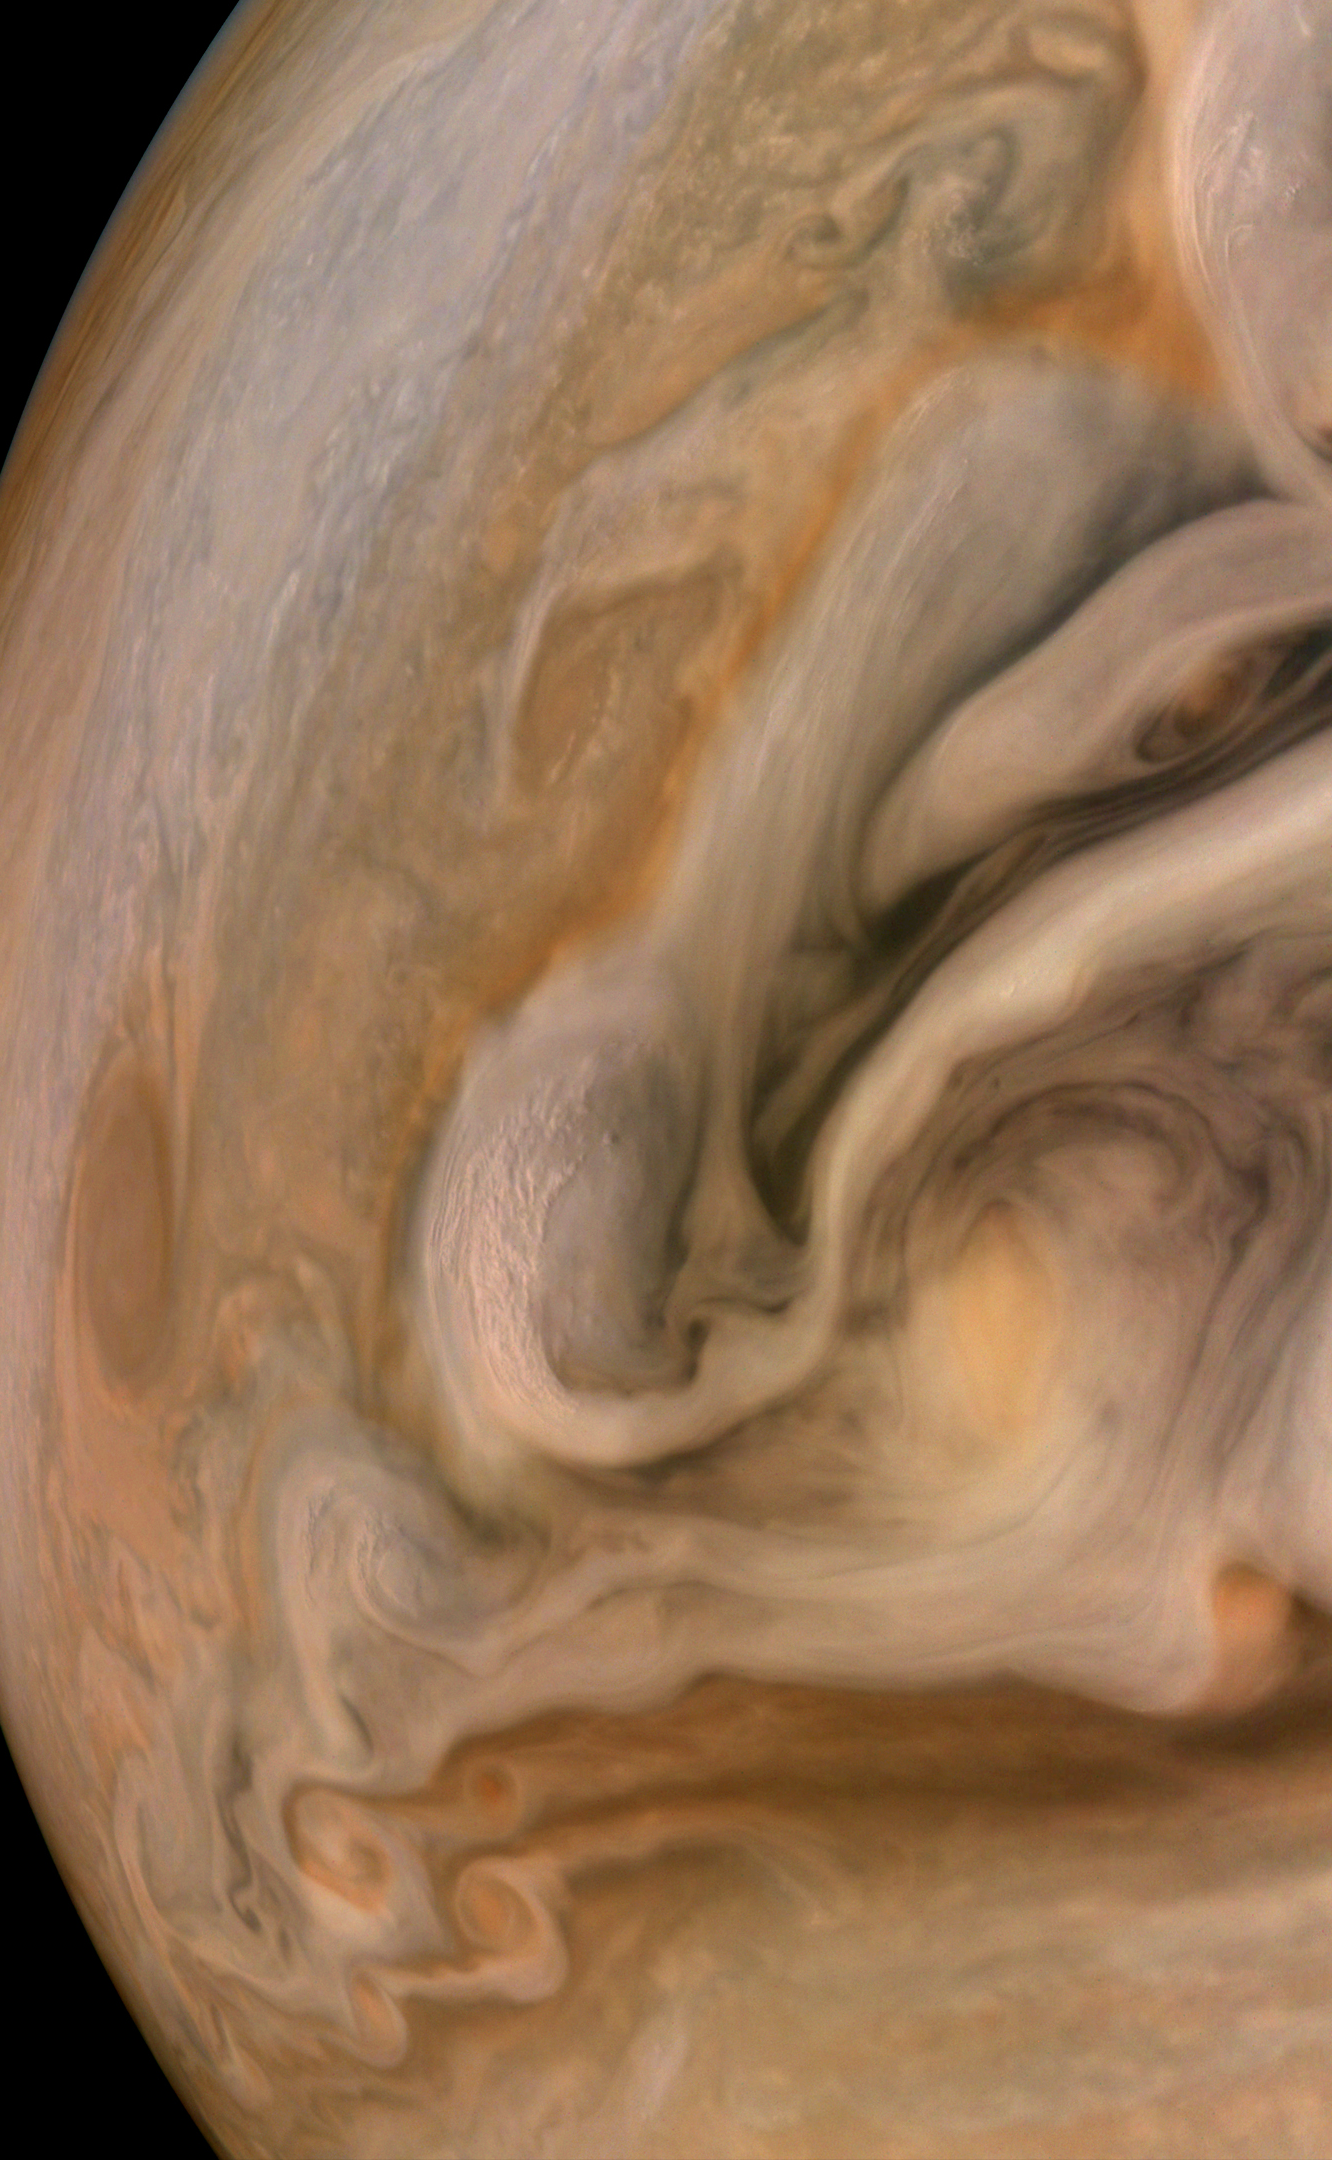

Jupiter Swirling Storms

Jupiter’s zonal winds, going in opposite directions, generate eddies of all sizes that manifest in storms swirling in the atmosphere. At the highest level “pop-up clouds,” the small, bright clouds that amass at the edge of one of these fronts, are thought to be parcels of air pushed up to the altitude at which ammonia ice condenses. Although they appear to be small, these bright storms may be 16 to 31 miles (25 to 50 kilometers) across.

This image captures Jupiter’s North Temperate Belt. It was taken Oct. 16, 2021, at 10:11 a.m. PDT (1:11 p.m. EDT) as NASA’s Juno spacecraft performed its 37th close flyby of Jupiter. At the time the image was taken, the spacecraft was about 2,454 miles (3,950 kilometers) from the planet’s cloud tops at a latitude of 38.57 degrees.

Credit: Image data: NASA/JPL-Caltech/SwRI/MSSS, Image processing: Brian Swift CC BY